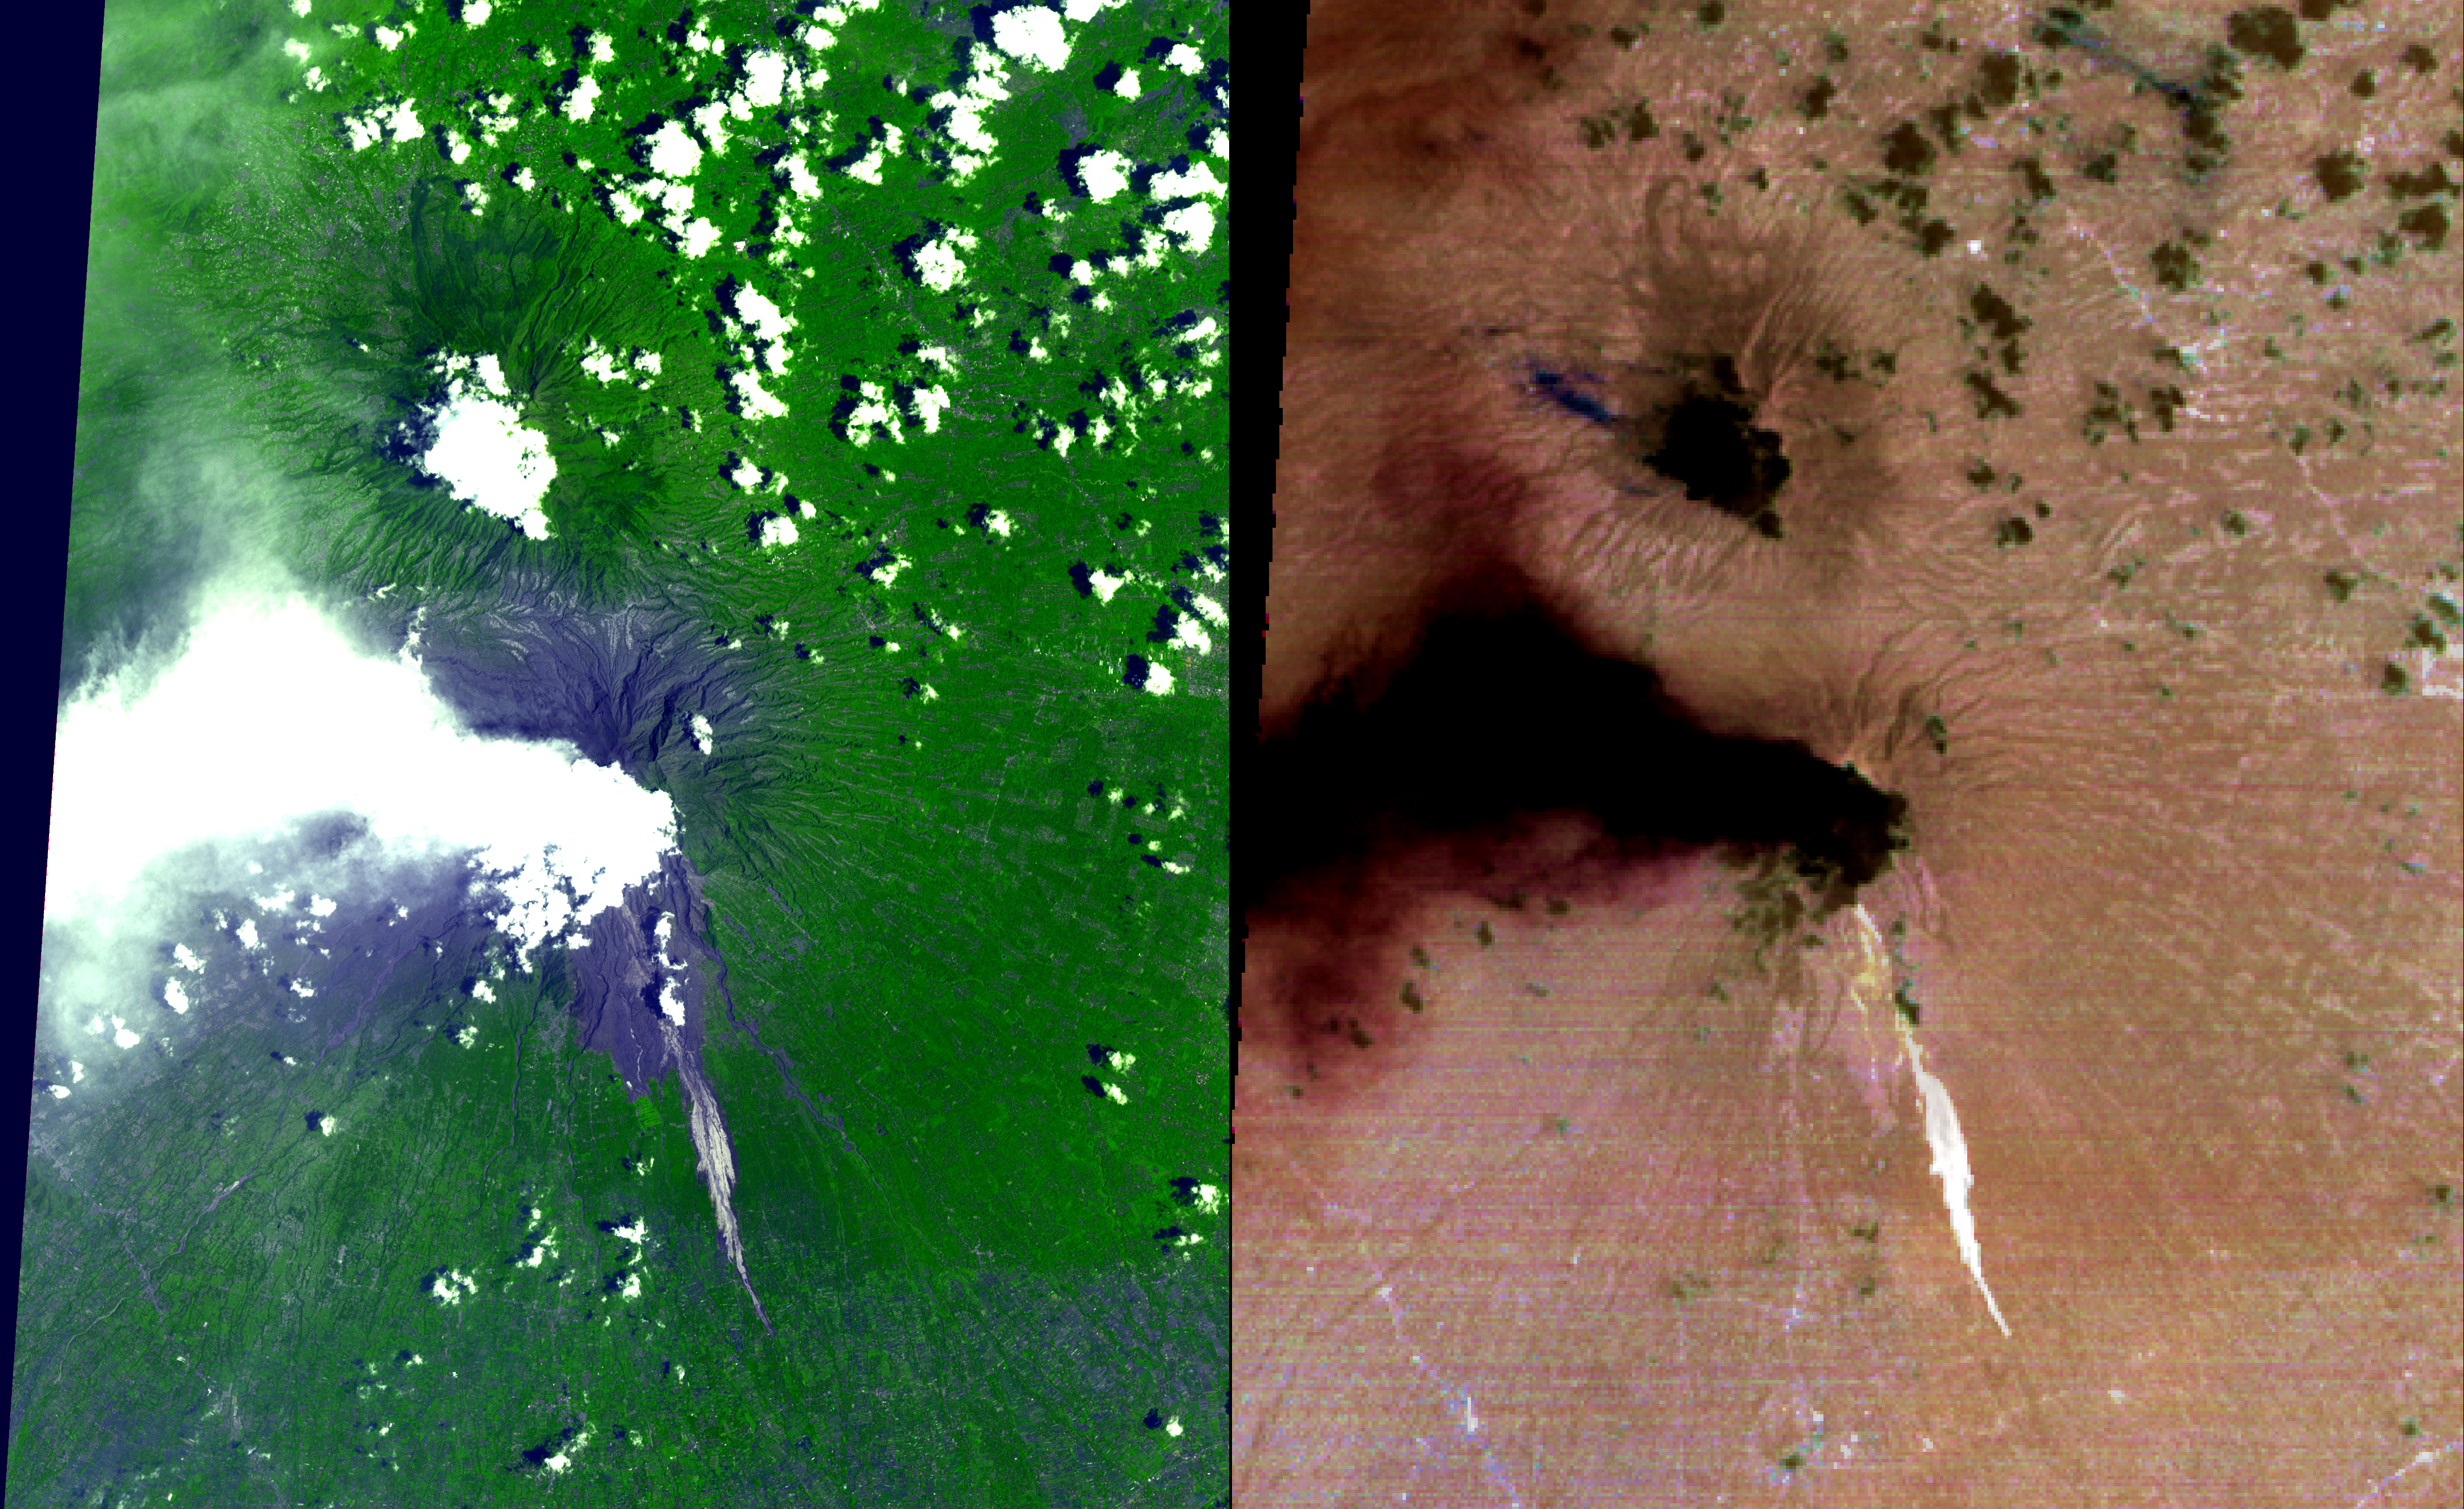

ASTER Images Merapi’s Continuing Eruption

On Oct. 26, 2010, Merapi volcano in Indonesia erupted, killing more than 270 people to date and prompting authorities to evacuate tens of thousands of inhabitants from around the mountain. On Nov. 15, 2010, the Advanced Spaceborne Thermal Emission and Reflection Radiometer (ASTER) instrument on NASA’s Terra spacecraft captured images of the cooling, but still hot volcanic flows that resulted from collapse of the summit lava dome, and an active ash plume ash. In this daytime visible image (left), vegetation is displayed in green; the recent volcanic flow is in gray, visible in the drainage on the south flank of Merapi; and ash clouds are visible to the west and north of the volcano. The thermal infrared image (right) has been processed to reveal the dominant presence of volcanic ash in the eruption plume and clouds, displayed in dark red. The warm volcanic flow appears bright. The ASTER image is located at 7.5 degrees south latitude, 110.5 degrees east longitude. The image covers an area of 32 by 40 kilometers (20 by 25 miles).

With its 14 spectral bands from the visible to the thermal infrared wavelength region and its high spatial resolution of 15 to 90 meters (about 50 to 300 feet), ASTER images Earth to map and monitor the changing surface of our planet. ASTER is one of five Earth-observing instruments launched Dec. 18, 1999, on Terra. The instrument was built by Japan’s Ministry of Economy, Trade and Industry. A joint U.S./Japan science team is responsible for validation and calibration of the instrument and data products.

The broad spectral coverage and high spectral resolution of ASTER provides scientists in numerous disciplines with critical information for surface mapping and monitoring of dynamic conditions and temporal change. Example applications are: monitoring glacial advances and retreats; monitoring potentially active volcanoes; identifying crop stress; determining cloud morphology and physical properties; wetlands evaluation; thermal pollution monitoring; coral reef degradation; surface temperature mapping of soils and geology; and measuring surface heat balance.

The U.S. science team is located at NASA’s Jet Propulsion Laboratory, Pasadena, Calif. The Terra mission is part of NASA’s Science Mission Directorate, Washington, D.C.

Credit: NASA/GSFC/METI/ERSDAC/JAROS, and U.S./Japan ASTER Science Team